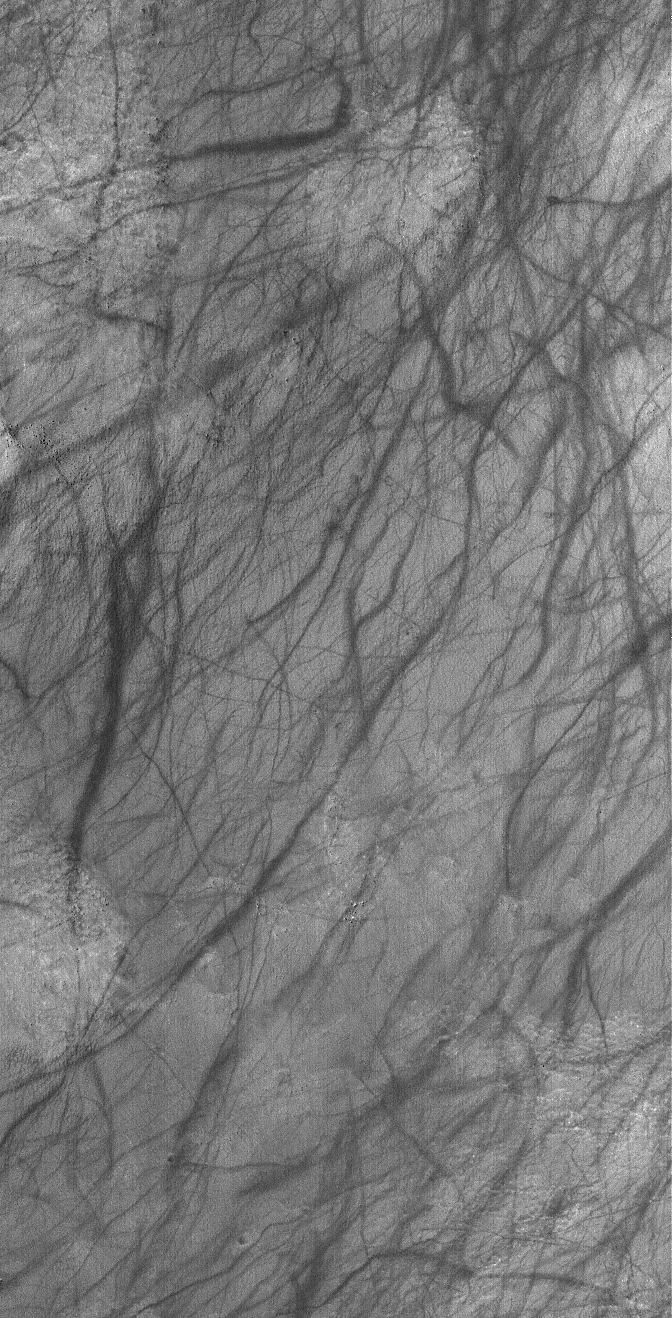

Martian Artwork

5 January 2006
This Mars Global Surveyor (MGS) Mars Orbiter Camera (MOC) image shows a dust-mantled plain streaked by spring and summertime dust devils in southern Noachis Terra.

Location near: 57.4°S, 336.2°W
Image width: ~3 km (~1.9 mi)
Illumination from: upper left
Season: Southern Summer

Credit: NASA/JPL/Malin Space Science Systems